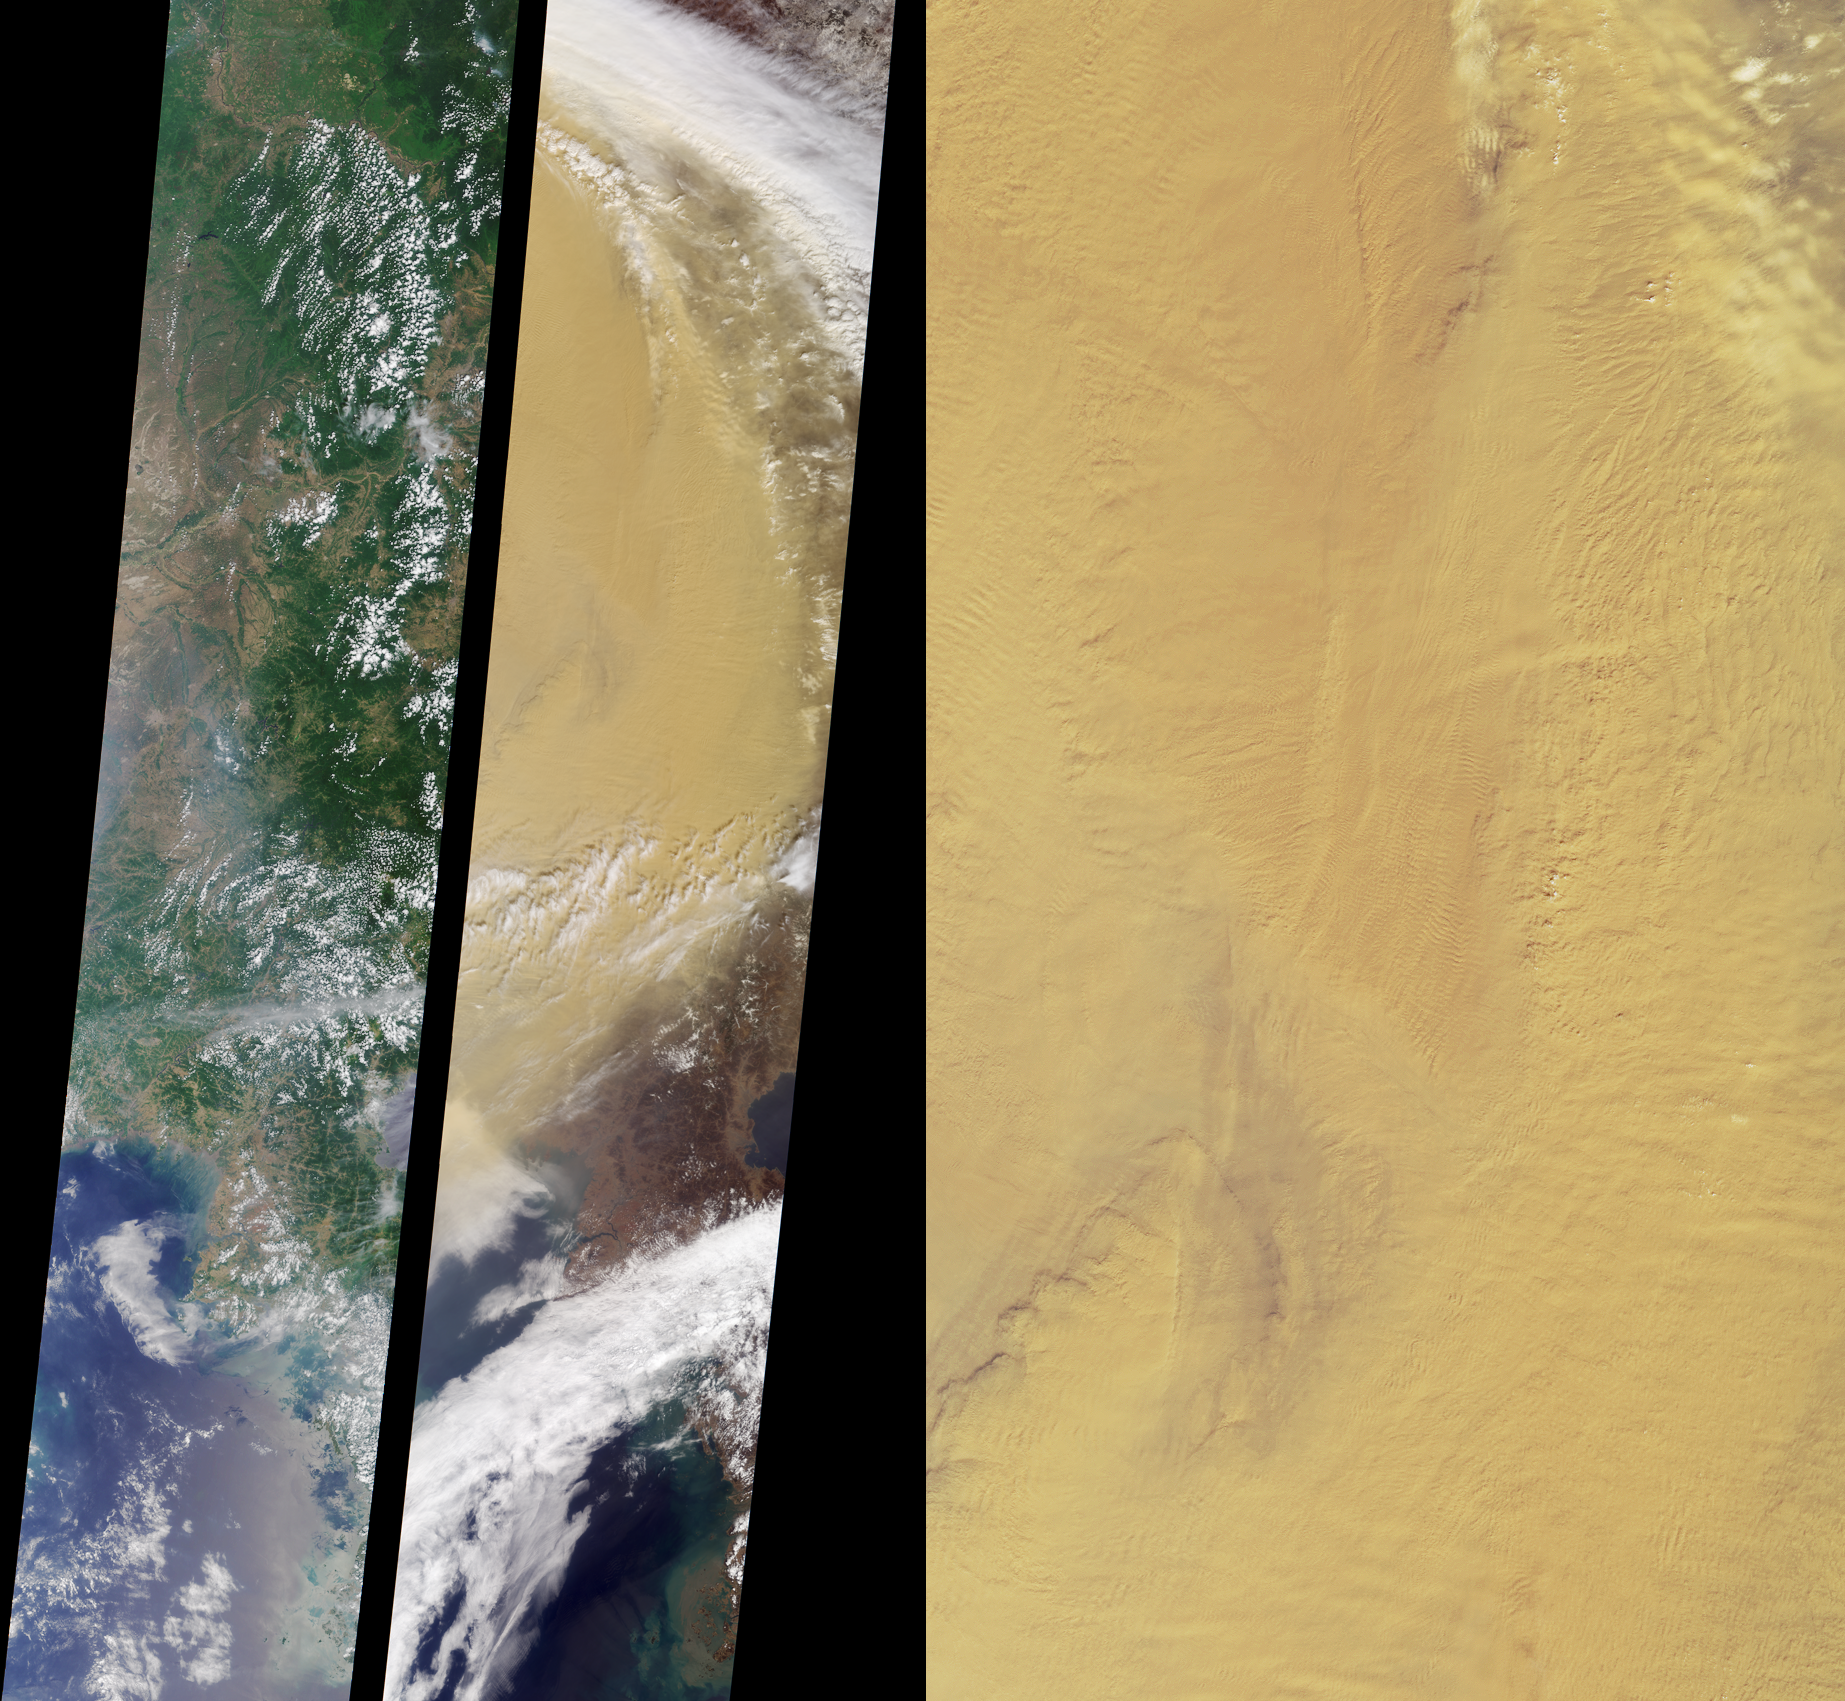

Fingerprints in the Dust

These MISR nadir-camera images of eastern China compare a somewhat hazy summer view from July 9, 2000 (left) with a spectacularly dusty spring view from April 7, 2001 (middle). The left-hand and middle images are from Terra orbits 2967 and 6928, respectively, and extend from central Manchuria near the top to portions of North and South Korea at the bottom. They are approximately 380 kilometers in width.

Asia’s desert areas are prone to soil erosion, as underground water tables are lowered by prolonged drought and by industrial and agricultural water use. Heavy winds blowing eastward across the arid and sparsely vegetated surfaces of Mongolia and western China pick up large quantities of yellow dust. Airborne dust clouds from the April 2001 storm blew across the Pacific Ocean and were carried as far as North America. The minerals transported in this manner are believed to provide nutrients for both oceanic and land ecosystems.

According to the Xinhua News Agency in China, nearly one million tons of Gobi Desert dust blow into Beijing each year. During a similar dust outbreak last year, the Associated Press reported that the visibility in Beijing had been reduced the point where buildings were barely visible across city streets, and airline schedules were significantly disrupted. The dust has also been implicated in adverse health effects such as respiratory discomfort and eye irritation.

The image on the right is a higher resolution MISR nadir-camera view of a portion of the April 7, 2001 dust cloud. It covers an area roughly 250 kilometers wide by 470 kilometers high. When viewed at full magnification, a number of atmospheric wave features, like the ridges and valleys of a fingerprint, are apparent. These are probably induced by surface topography, which can disturb the wind flow. A few small cumulus clouds are also visible, and are casting shadows on the thick lower dust layer.

Analyses of images such as these constitute one phase of MISR’s participation in the Asian-Pacific Regional Aerosol Characterization Experiment, an international campaign aimed at studying the offshore transport of airborne particles from the Asian continent. For more about this international endeavor, see http://saga.pmel.noaa.gov/aceasia/.

MISR was built and is managed by NASA’s Jet Propulsion Laboratory, Pasadena, CA, for NASA’s Office of Earth Science, Washington, DC. The Terra satellite is managed by NASA’s Goddard Space Flight Center, Greenbelt, MD. JPL is a division of the California Institute of Technology.

Credit: NASA/GSFC/LaRC/JPL, MISR Team